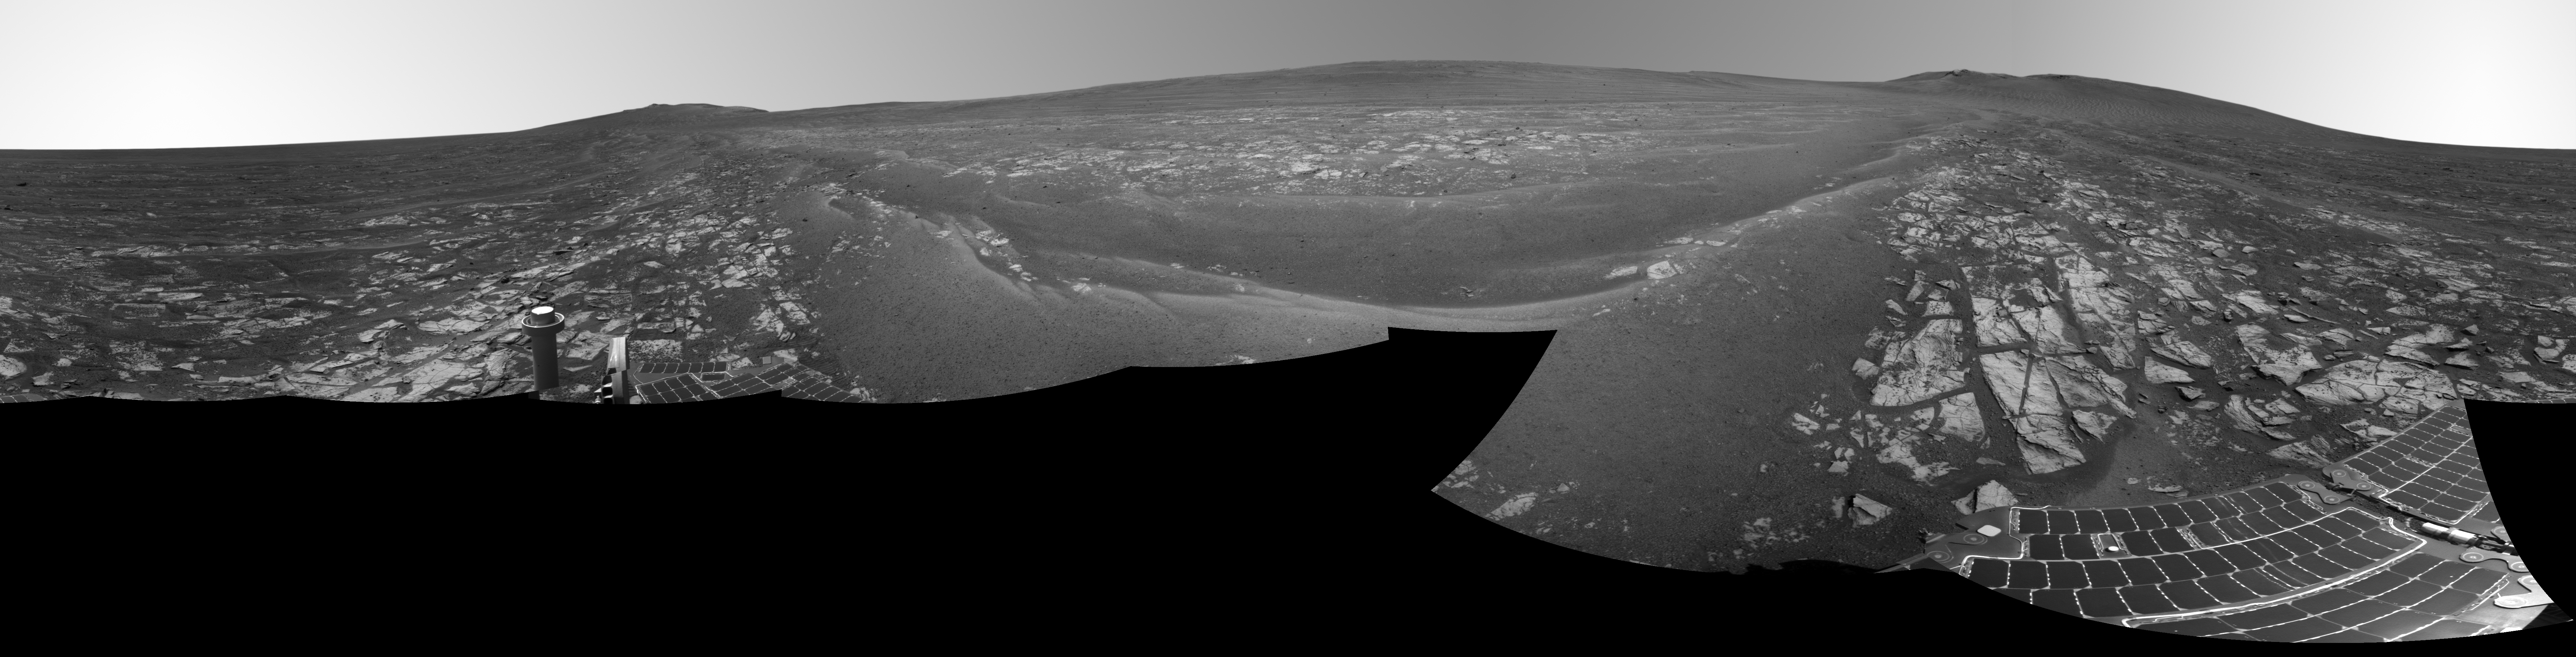

Opportunity’s Surroundings After 25 Miles on Mars

This panorama combines several images from the navigation camera on NASA’s Mars Exploration Rover Opportunity to show the rover’s surroundings after surpassing 25 miles (40.23 kilometers) of total driving on Mars.

The component images were taken on July 29, 2014, during the 3,737th Martian day, or sol, of Opportunity’s work on Mars, prior to that sol’s drive. The rover’s location was the point it reached with a drive of 157 feet (48 meters) on Sol 3735 (July 27, 2014), which brought Opportunity’s total odometry to 25.01 miles (40.25 kilometers).

The site is on the western side of the west rim of Endeavour Crater. This full-circle vista is centered approximately to the east, with the crater rim extending northward in the left half and southward in the right half.

JPL manages the Mars Exploration Rover Project for NASA’s Science Mission Directorate in Washington.

Credit: NASA/JPL-Caltech